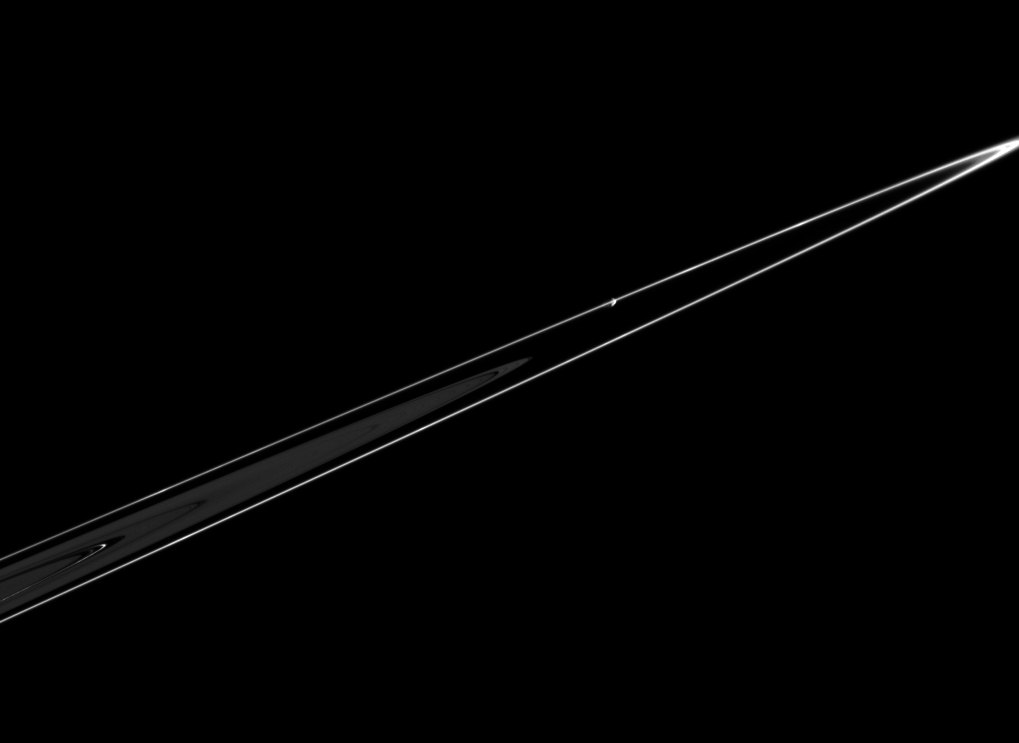

Pandora at the Edge

Pandora is seen in this dramatic view, orbiting just beyond the outer edge of Saturn’s F ring. Several bright areas are visible within the F ring. In the main rings, the Keeler gap and the Encke gap, with a bright ringlet, are also visible. Pandora is 84 kilometers (52 miles) across.

The image was taken in visible light with the Cassini spacecraft narrow-angle camera on Feb. 18, 2005, at a distance of approximately 1.2 million kilometers (746,000 miles) from Pandora and at a Sun-Pandora-spacecraft, or phase, angle of 108 degrees. The image scale is 7 kilometers (4 miles) per pixel.

The Cassini-Huygens mission is a cooperative project of NASA, the European Space Agency and the Italian Space Agency. The Jet Propulsion Laboratory, a division of the California Institute of Technology in Pasadena, manages the mission for NASA’s Science Mission Directorate, Washington, D.C. The Cassini orbiter and its two onboard cameras were designed, developed and assembled at JPL. The imaging team is based at the Space Science Institute, Boulder, Colo.

Credit: NASA/JPL/Space Science Institute